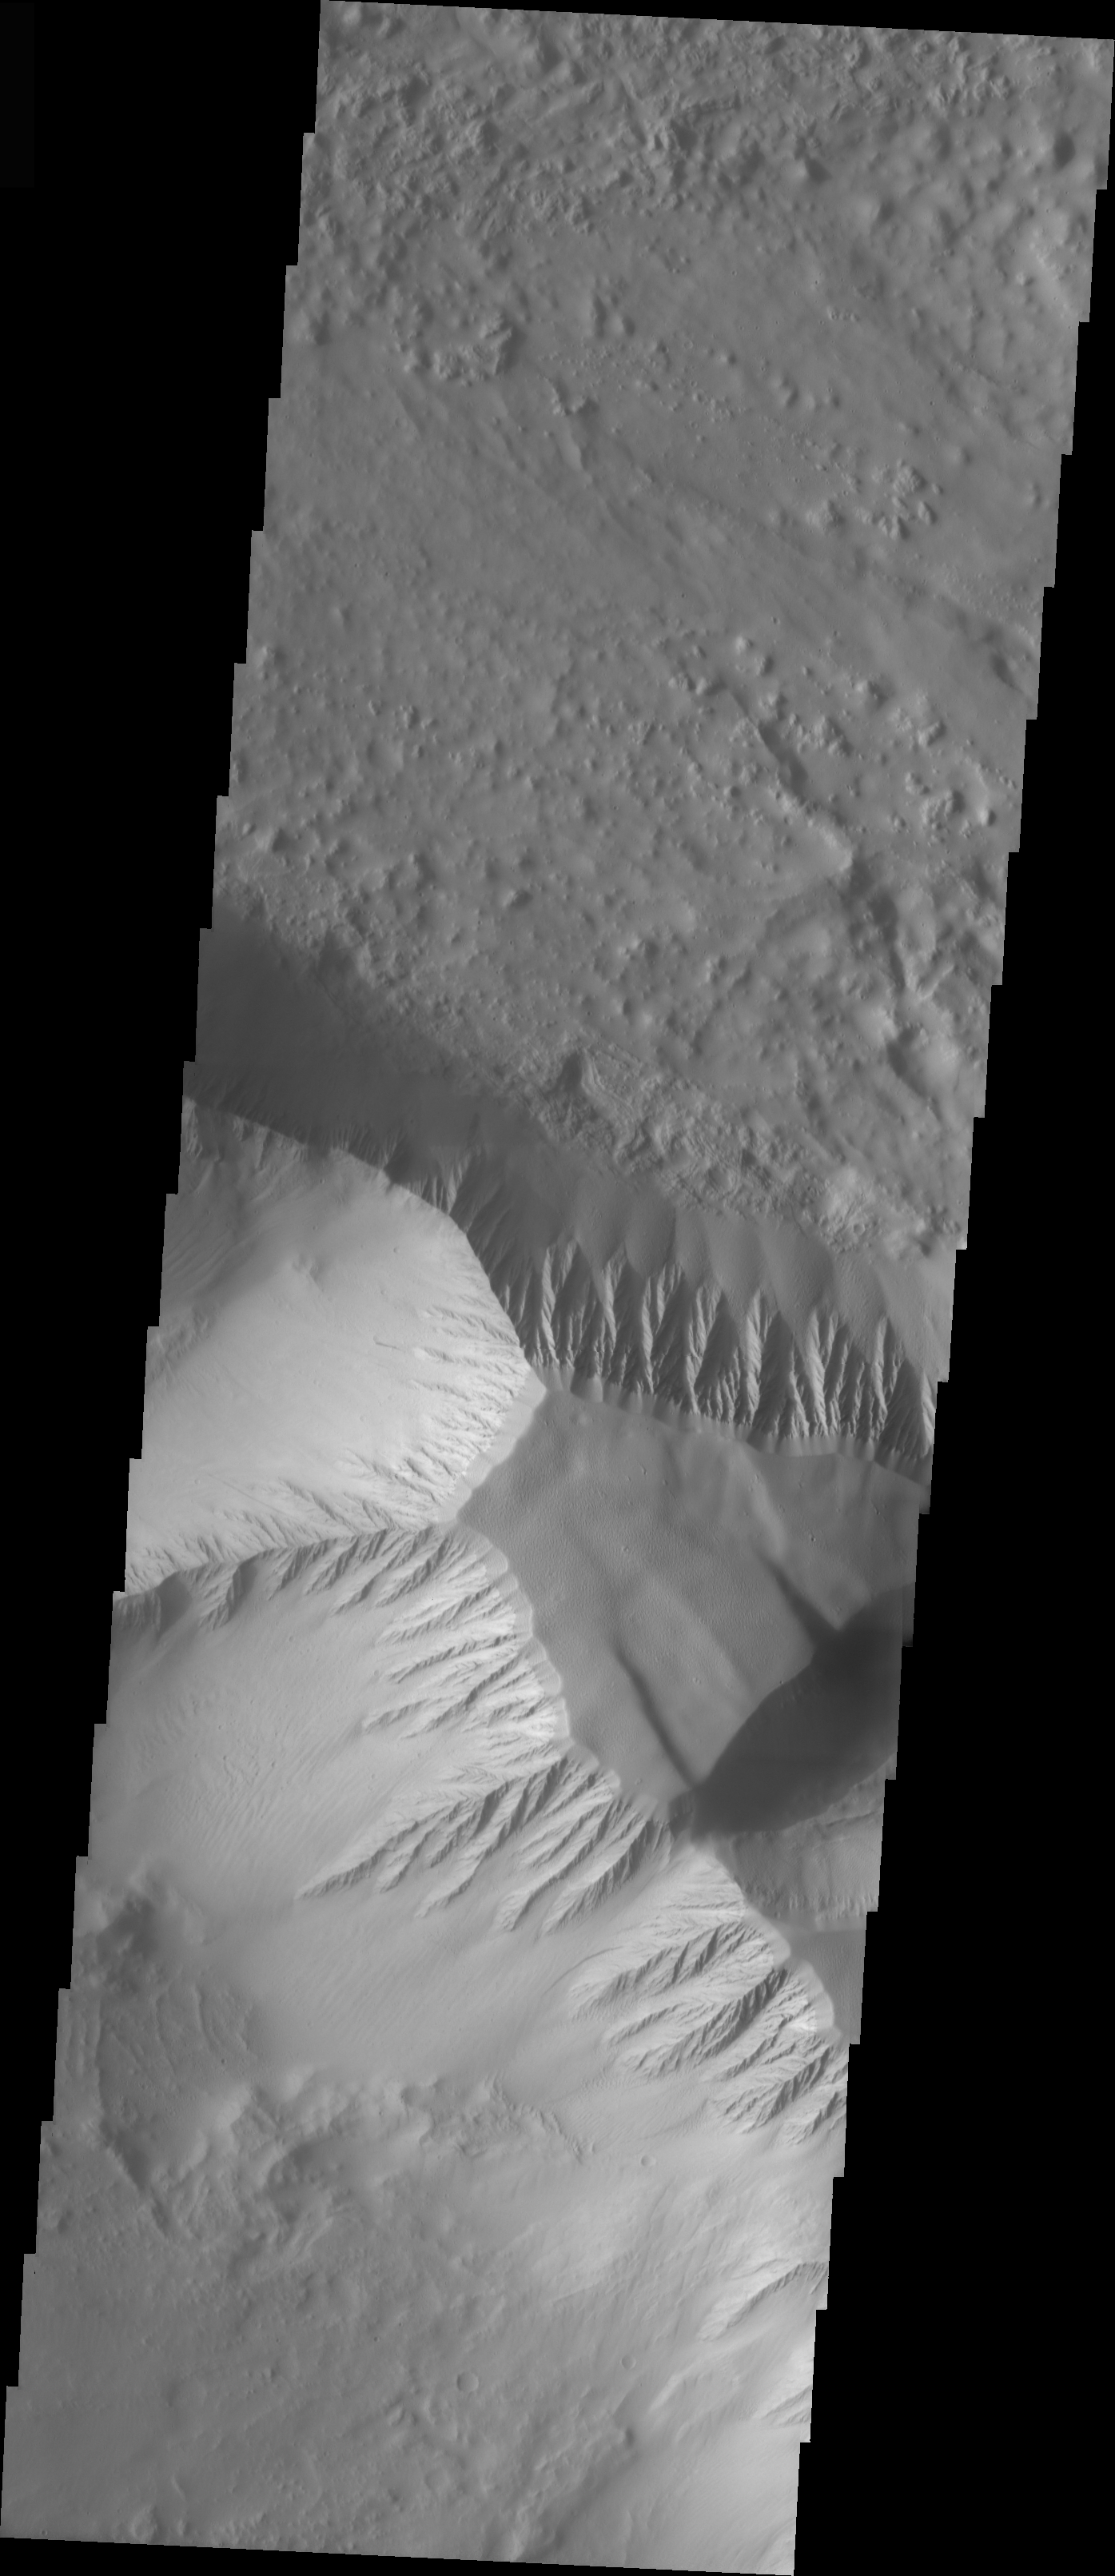

Olympus Mons Mensa

The topic for the Image of the Day for the weeks of March 7-18 will be mountains on Mars.

This image is located in Olympus Mons and contains a a feature type called a Mensa, from the Latin word for ‘table.’ A Mensa is a flat-topped prominence with cliff-like edges.

A good diagram showing the structural difference between simple and complex craters is here: http://www.lpi.usra.edu/expmoon/science/craterstructure.html

Image information: VIS instrument. Latitude 17.7, Longitude 221.2 East (138.8 West). 19 meter/pixel resolution.

Note: this THEMIS visual image has not been radiometrically nor geometrically calibrated for this preliminary release. An empirical correction has been performed to remove instrumental effects. A linear shift has been applied in the cross-track and down-track direction to approximate spacecraft and planetary motion. Fully calibrated and geometrically projected images will be released through the Planetary Data System in accordance with Project policies at a later time.

NASA’s Jet Propulsion Laboratory manages the 2001 Mars Odyssey mission for NASA’s Office of Space Science, Washington, D.C. The Thermal Emission Imaging System (THEMIS) was developed by Arizona State University, Tempe, in collaboration with Raytheon Santa Barbara Remote Sensing. The THEMIS investigation is led by Dr. Philip Christensen at Arizona State University. Lockheed Martin Astronautics, Denver, is the prime contractor for the Odyssey project, and developed and built the orbiter. Mission operations are conducted jointly from Lockheed Martin and from JPL, a division of the California Institute of Technology in Pasadena.

Credit: NASA/JPL/Arizona State University